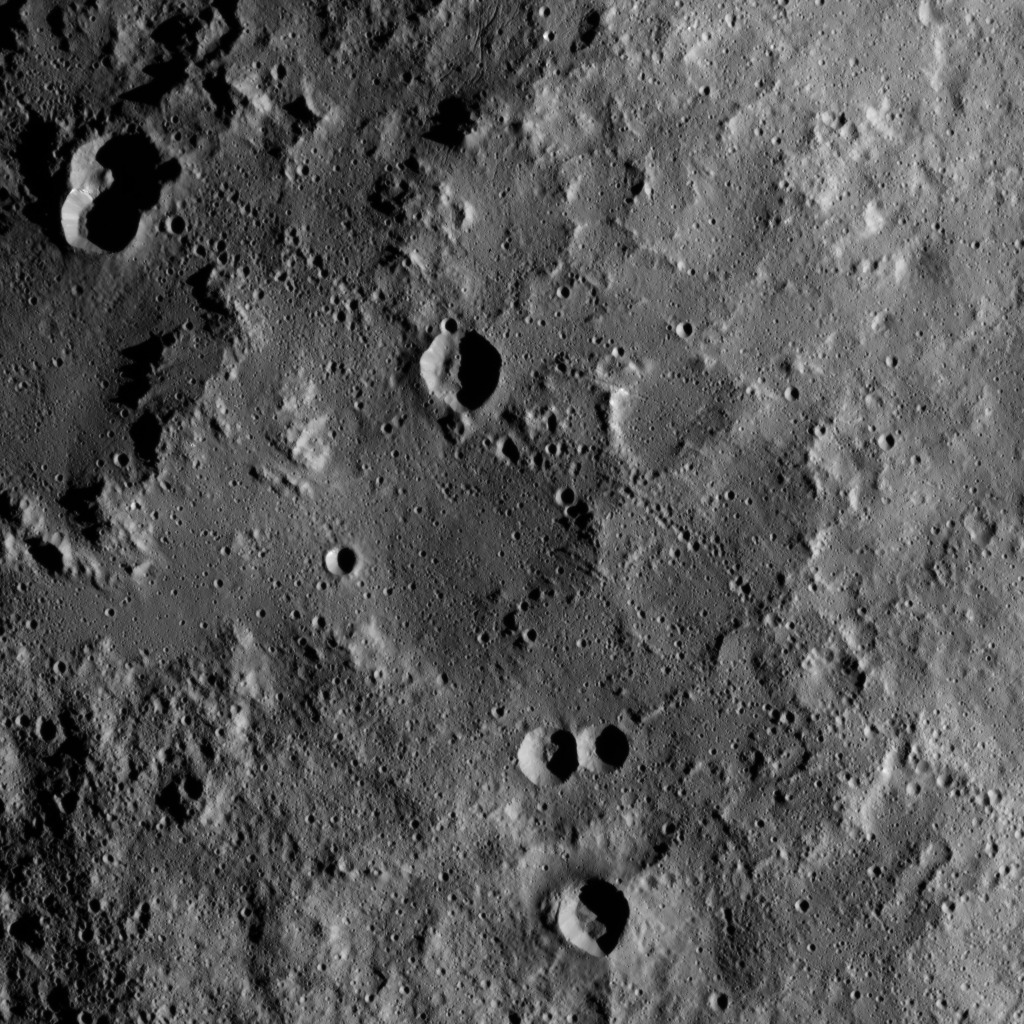

Dawn XMO2 Image 27

This view from NASA’s Dawn spacecraft shows the rim of Yalode Crater on Ceres at upper left. Yalode is one of the largest impact basins on Ceres, with a diameter of 160 miles (260 kilometers). For a view of Yalode from higher altitude, along with other prominent Ceres features, see PIA20019.

Dawn took this image on Oct. 22, 2016, from its second extended-mission science orbit (XMO2), at a distance of about 920 miles (1,480 kilometers) above the surface. The image resolution is about 460 feet (140 meters) per pixel.

Dawn’s mission is managed by JPL for NASA’s Science Mission Directorate in Washington. Dawn is a project of the directorate’s Discovery Program, managed by NASA’s Marshall Space Flight Center in Huntsville, Alabama. UCLA is responsible for overall Dawn mission science. Orbital ATK, Inc., in Dulles, Virginia, designed and built the spacecraft. The German Aerospace Center, the Max Planck Institute for Solar System Research, the Italian Space Agency and the Italian National Astrophysical Institute are international partners on the mission team.

Credit: NASA/JPL-Caltech/UCLA/MPS/DLR/IDA